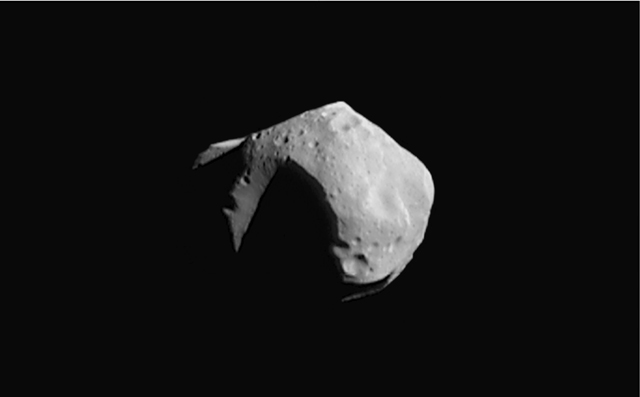

Mosaic of Mathilde

This image mosaic of asteroid 253 Mathilde is constructed from four images acquired by the NEAR spacecraft on June 27, 1997. This was taken from a distance of 2,400 km (1,500 miles). Sunlight is coming from the upper right. The part of the asteroid shown is about 59 by 47 km (36 by 29 miles) across. Details as small as 380 meters (1,250 feet) can be discerned. The surface exhibits many large craters, including the deeply shadowed one at the center, which is estimated to be more than 10 kilometers (6 miles) deep. The shadowed, wedge-shaped feature at the lower right is another large crater viewed obliquely. The angular shape of the upper left limb of the asteroid results from the rim of a third large crater viewed edge-on. The bright mountainous feature at the far left may be the rim of a fourth large crater emerging from the shadow. The angular shape is believed to result from a violent history of impacts.

Built and managed by The Johns Hopkins University Applied Physics Laboratory, Laurel, Maryland, NEAR was the first spacecraft launched in NASA’s Discovery Program of low-cost, small-scale planetary missions. See the NEAR web page at http://near.jhuapl.edu/ for more details.

Credit: NASA/JPL/JHUAPL